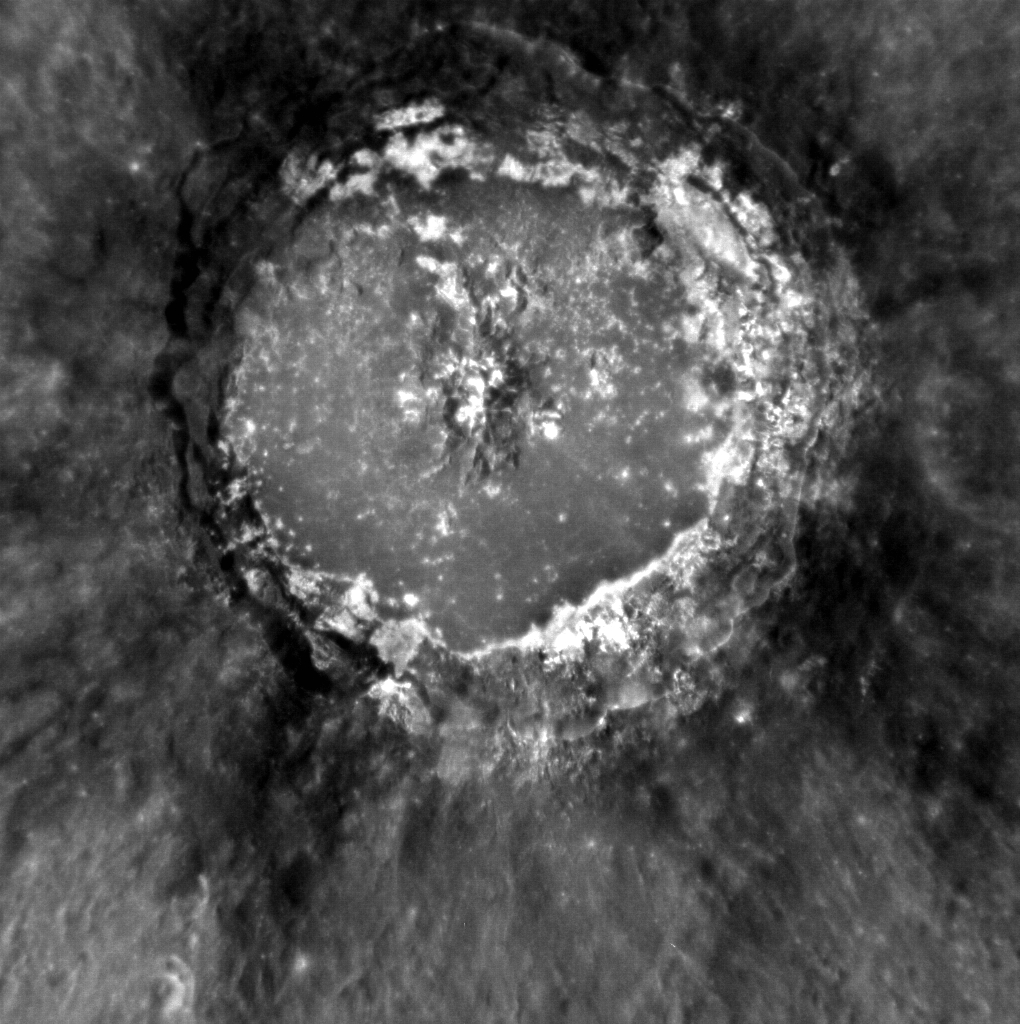

A Study in Contrasts

Today’s featured image provides our best look yet at Basho crater, a relatively young impact in Mercury’s southern hemisphere. Basho features some of the most striking albedo contrasts on the planet, with both low-reflectance ejecta and high-reflectance deposits thought to be hollows.

This image was acquired as a high-resolution targeted observation. Targeted observations are images of a small area on Mercury’s surface at resolutions much higher than the 200-meter/pixel morphology base map. It is not possible to cover all of Mercury’s surface at this high resolution, but typically several areas of high scientific interest are imaged in this mode each week.

Date acquired: November 06, 2012
Image Mission Elapsed Time (MET): 260649832
Image ID: 2901613
Instrument: Narrow Angle Camera (NAC) of the Mercury Dual Imaging System (MDIS)
Center Latitude: -32.47°
Center Longitude: 189.2° E
Resolution: 103 meters/pixel
Scale: Basho crater is approximately 75 km (47 mi.) in diameter
Incidence Angle: 32.4°
Emission Angle: 4.9°
Phase Angle: 32.6°

The MESSENGER spacecraft is the first ever to orbit the planet Mercury, and the spacecraft’s seven scientific instruments and radio science investigation are unraveling the history and evolution of the Solar System’s innermost planet. Visit the Why Mercury? section of this website to learn more about the key science questions that the MESSENGER mission is addressing. During the one-year primary mission, MDIS acquired 88,746 images and extensive other data sets. MESSENGER is now in a year-long extended mission, during which plans call for the acquisition of more than 80,000 additional images to support MESSENGER’s science goals.

For information regarding the use of images, see the MESSENGER image use policy.

Credit: NASA/Johns Hopkins University Applied Physics Laboratory/Carnegie Institution of Washington